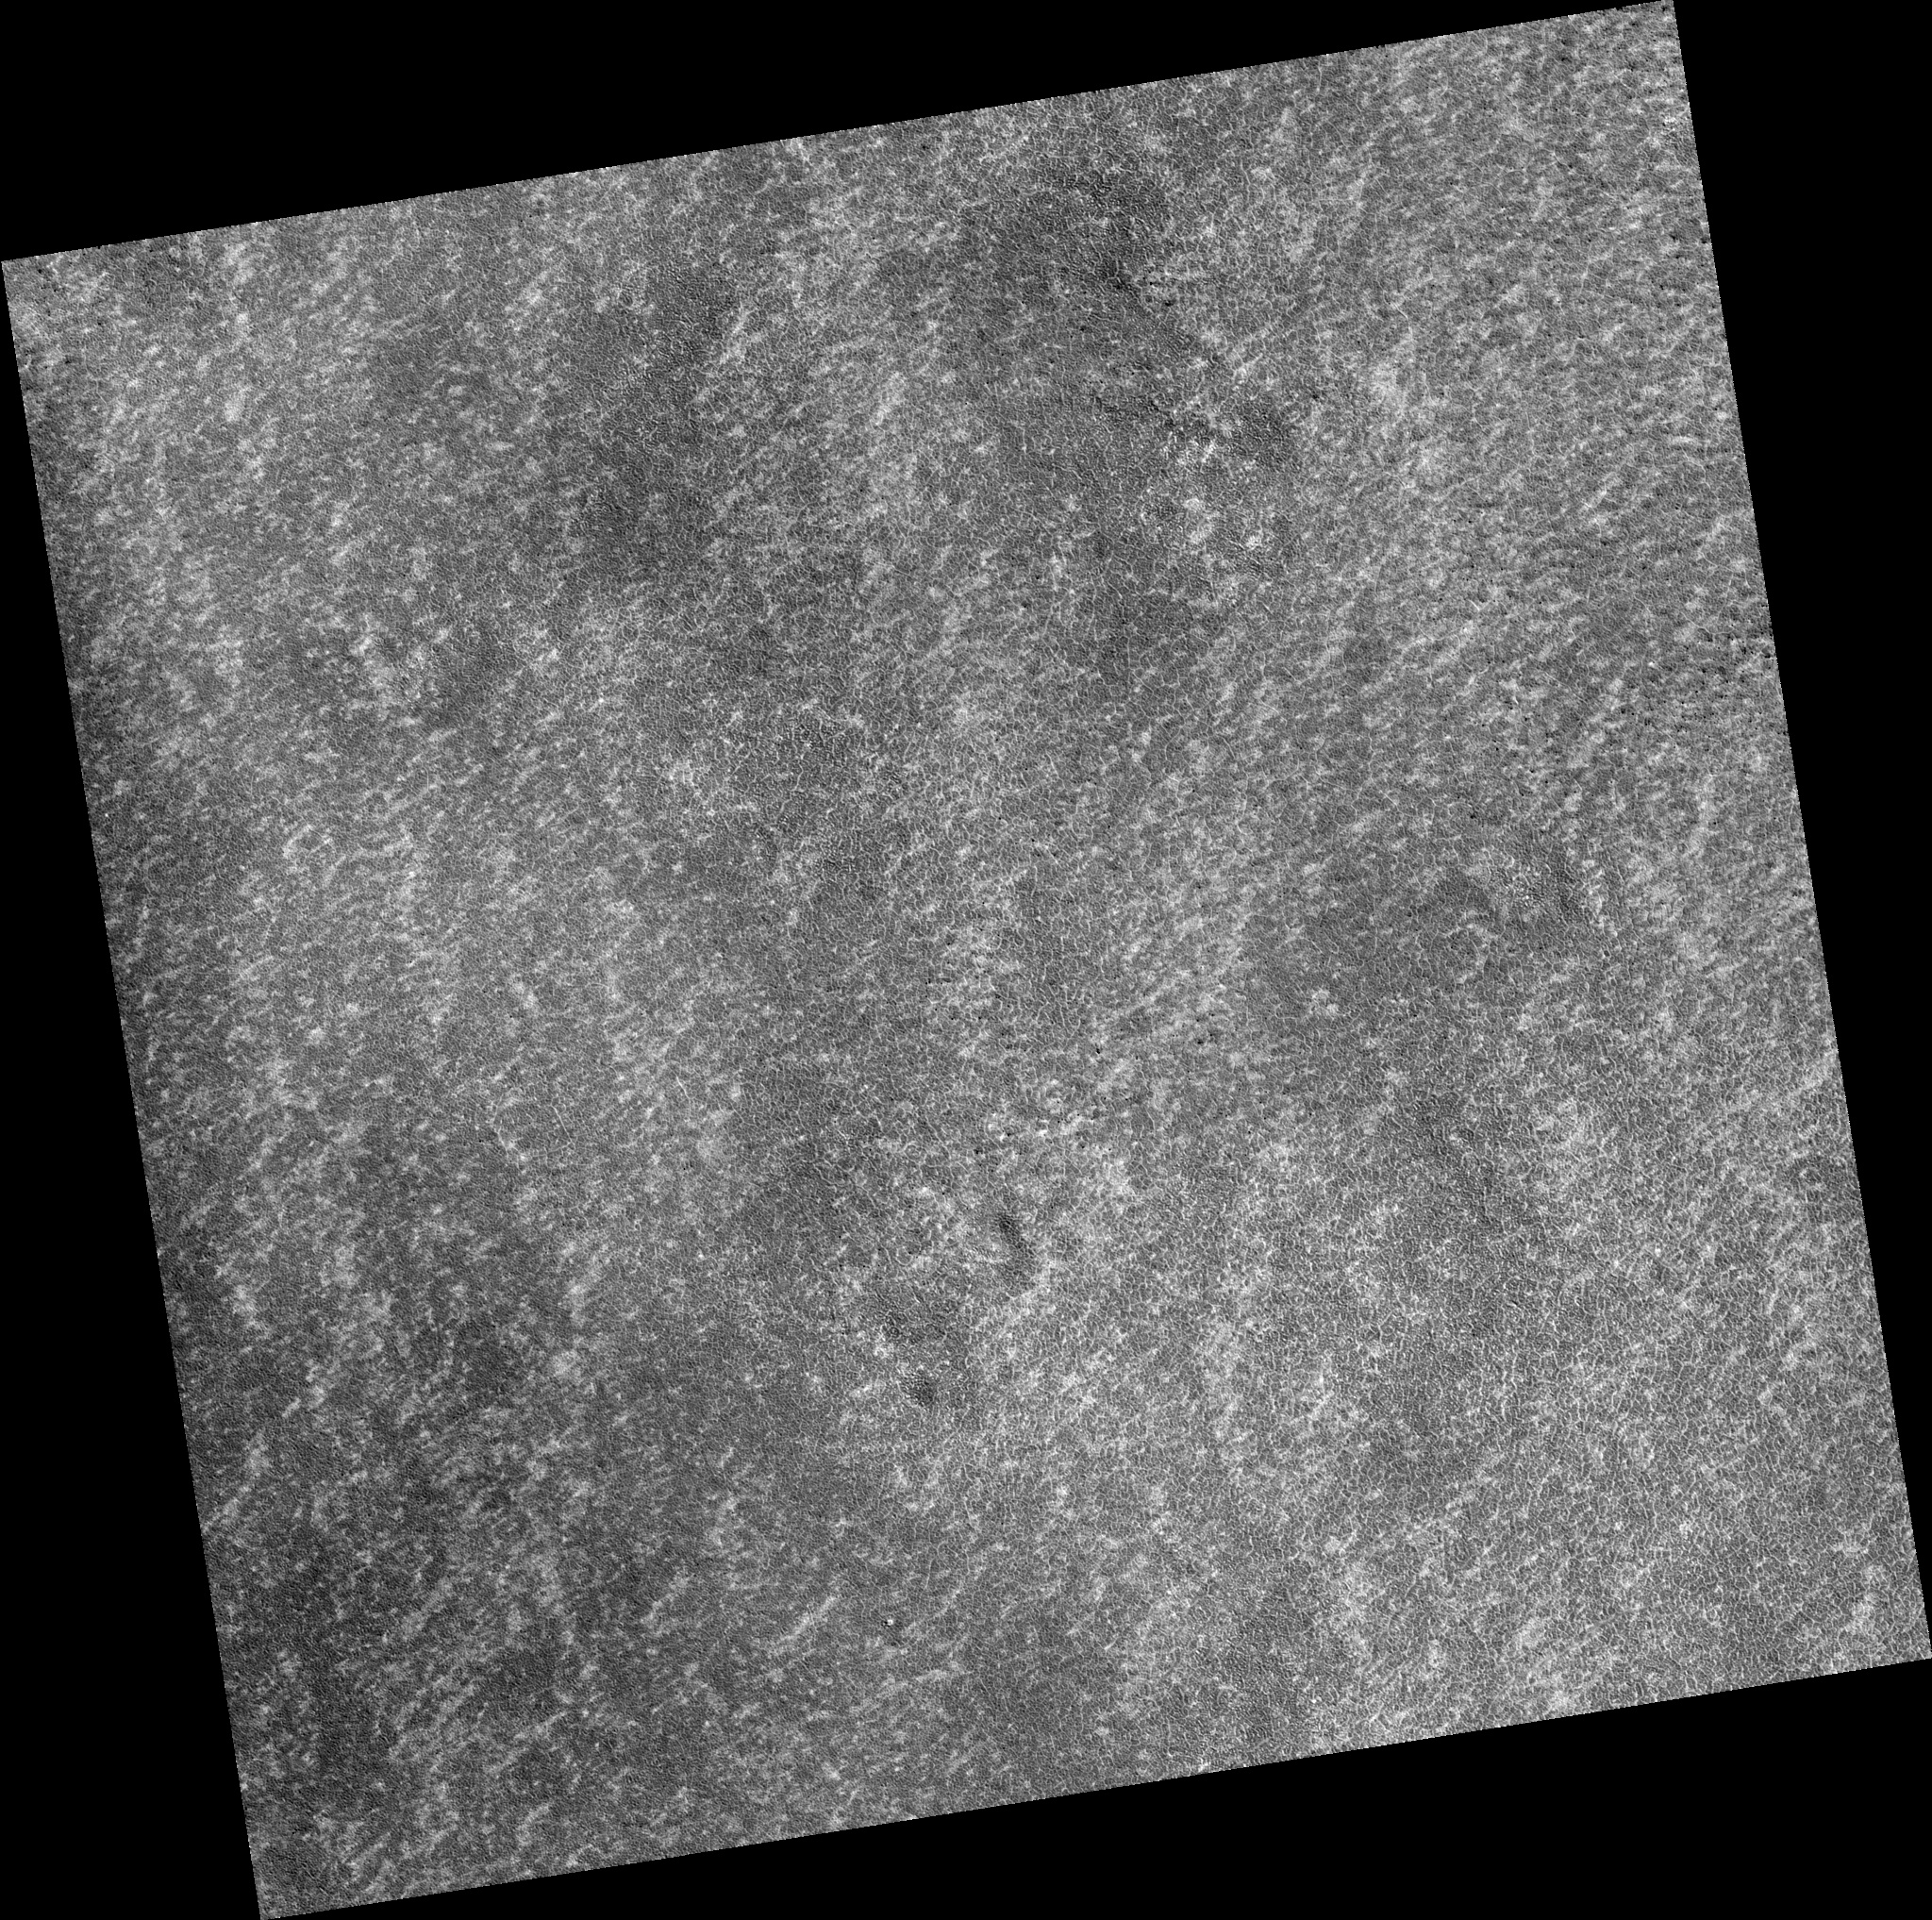

Northern Plains

Image PSP_001413_2495 was taken by the High Resolution Imaging Science Experiment (HiRISE) camera onboard the Mars Reconnaissance Orbiter spacecraft on November 14, 2006. The complete image is centered at 69.3 degrees latitude, 10.8 degrees East longitude. The range to the target site was 314.2 km (196.4 miles). At this distance the image scale is 31.4 cm/pixel (with 1 x 1 binning) so objects ~94 cm across are resolved. The image shown here has been map-projected to 25 cm/pixel. The image was taken at a local Mars time of 3:04 PM and the scene is illuminated from the west with a solar incidence angle of 59 degrees, thus the sun was about 31 degrees above the horizon. At a solar longitude of 135.3 degrees, the season on Mars is Northern Summer.

NASA’s Jet Propulsion Laboratory, a division of the California Institute of Technology in Pasadena, manages the Mars Reconnaissance Orbiter for NASA’s Science Mission Directorate, Washington. Lockheed Martin Space Systems, Denver, is the prime contractor for the project and built the spacecraft. The High Resolution Imaging Science Experiment is operated by the University of Arizona, Tucson, and the instrument was built by Ball Aerospace and Technology Corp., Boulder, Colo.

Credit: NASA/JPL/Univ. of Arizona